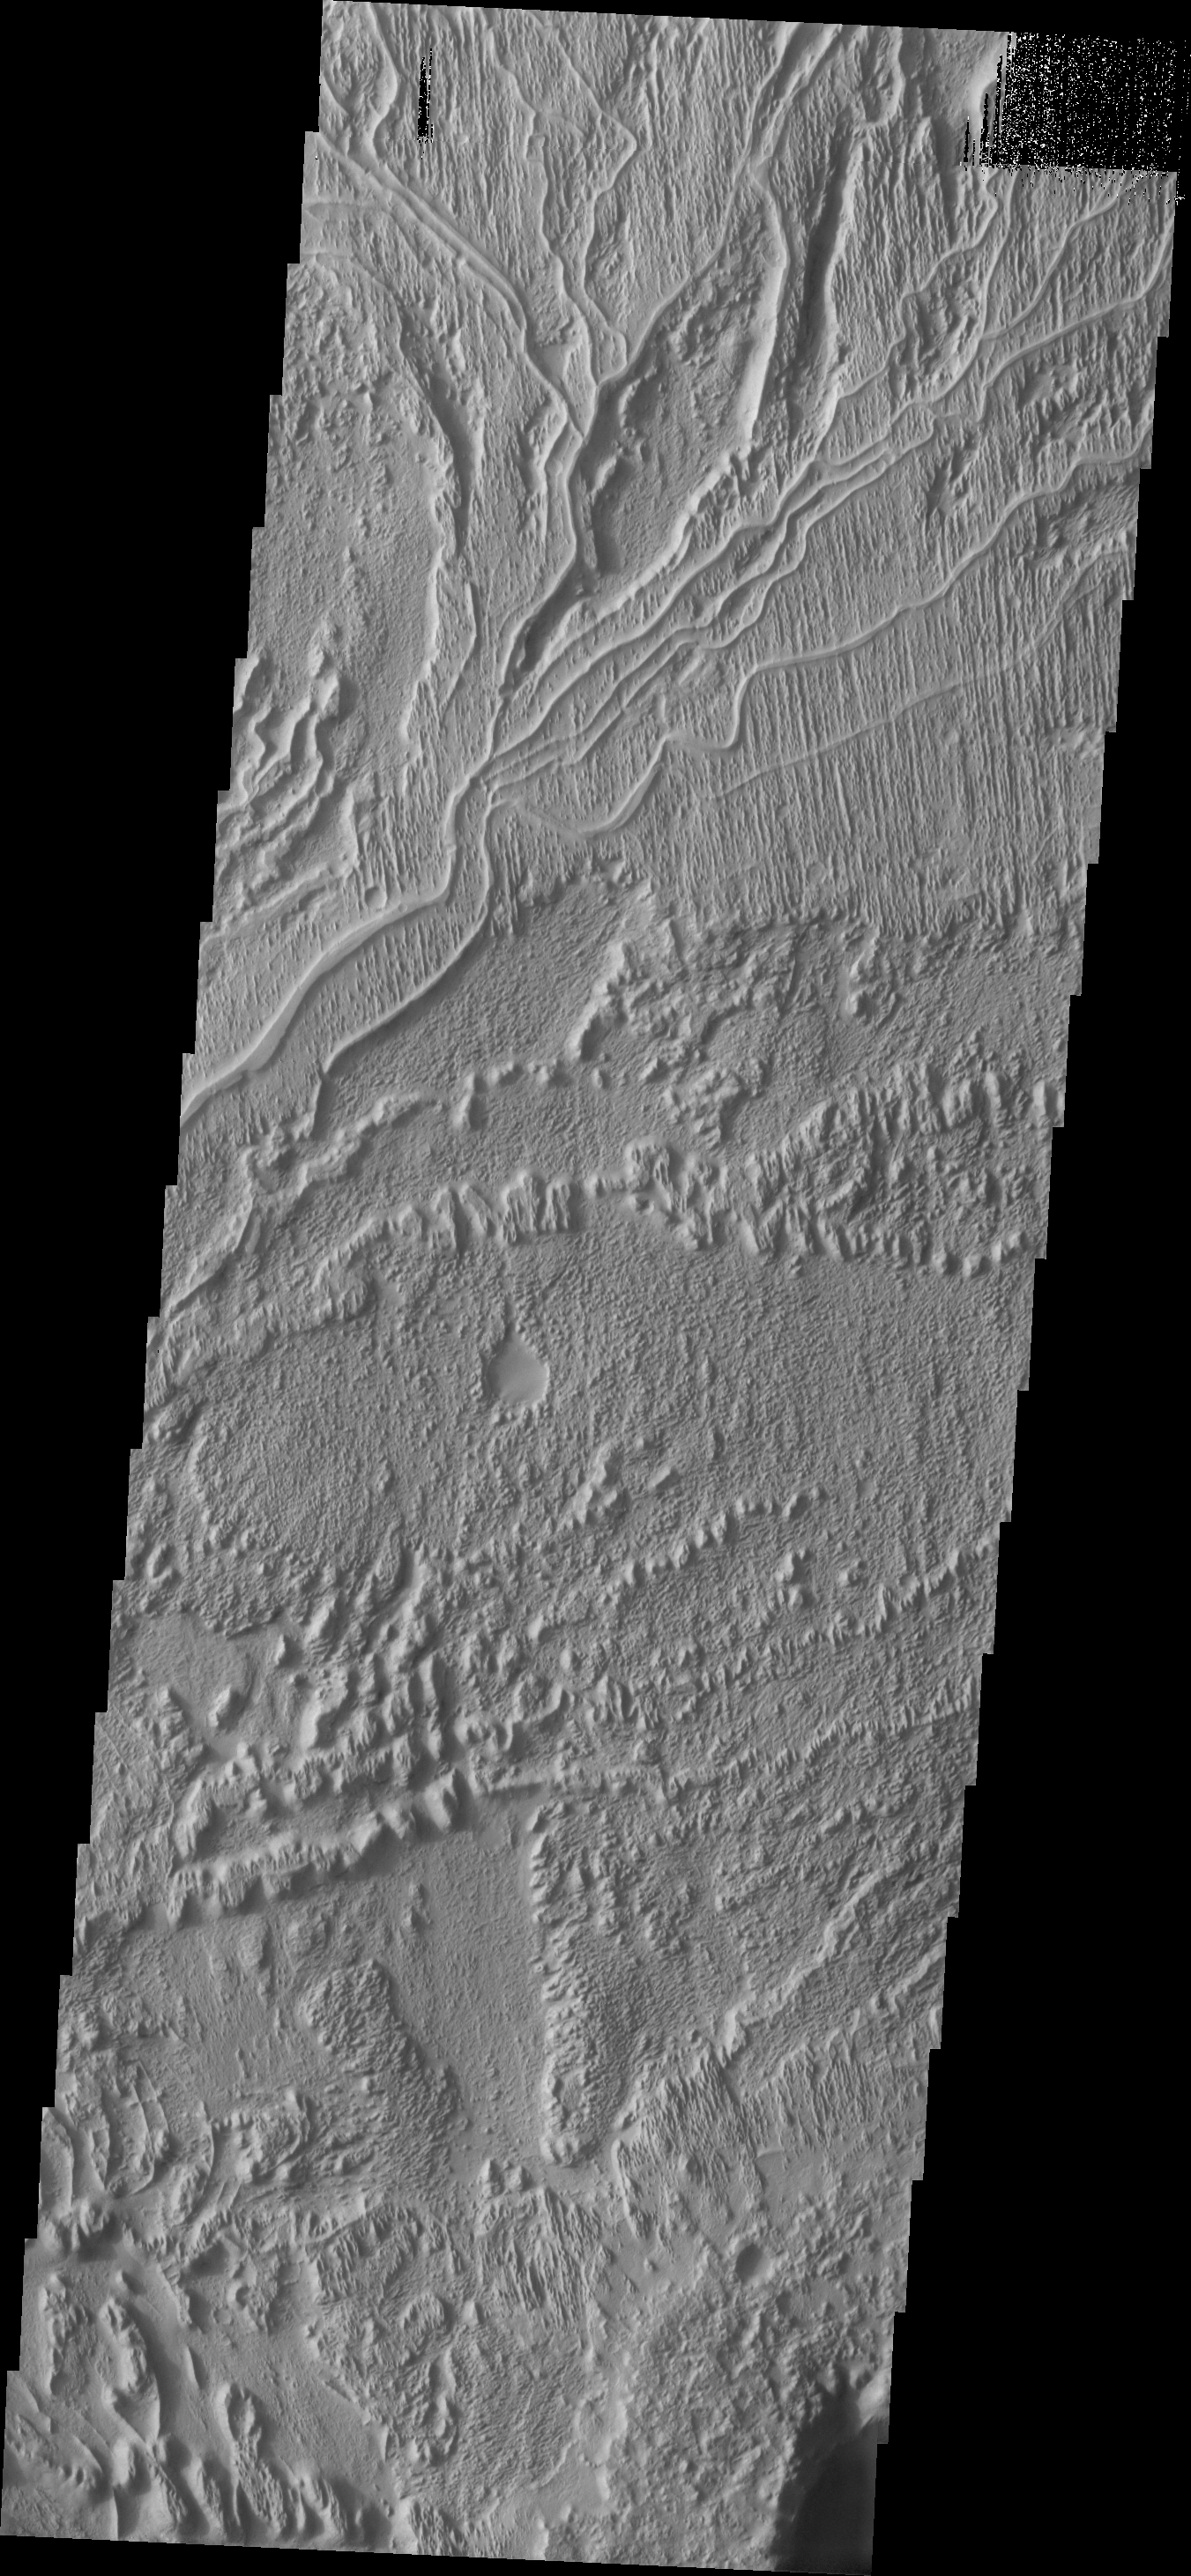

Inverted Topography

The system of sinuous ridges seen at the top of the image is the remnants of a channel system. In this case the channel has been filled by a material more resistant to erosion than the surroundings. As the surround material was eroded away the resistant channel fill was left behind, forming a ridge where the channel had once been. This reversal of topography – from a channel to a ridge – is termed inversion or inverted topography.

Image information: VIS instrument. Latitude -6.5N, Longitude 151.3E. 18 meter/pixel resolution.

Please see the THEMIS Data Citation Note for details on crediting THEMIS images.

Note: this THEMIS visual image has not been radiometrically nor geometrically calibrated for this preliminary release. An empirical correction has been performed to remove instrumental effects. A linear shift has been applied in the cross-track and down-track direction to approximate spacecraft and planetary motion. Fully calibrated and geometrically projected images will be released through the Planetary Data System in accordance with Project policies at a later time.

NASA’s Jet Propulsion Laboratory manages the 2001 Mars Odyssey mission for NASA’s Office of Space Science, Washington, D.C. The Thermal Emission Imaging System (THEMIS) was developed by Arizona State University, Tempe, in collaboration with Raytheon Santa Barbara Remote Sensing. The THEMIS investigation is led by Dr. Philip Christensen at Arizona State University. Lockheed Martin Astronautics, Denver, is the prime contractor for the Odyssey project, and developed and built the orbiter. Mission operations are conducted jointly from Lockheed Martin and from JPL, a division of the California Institute of Technology in Pasadena.

Credit: NASA/JPL/ASU